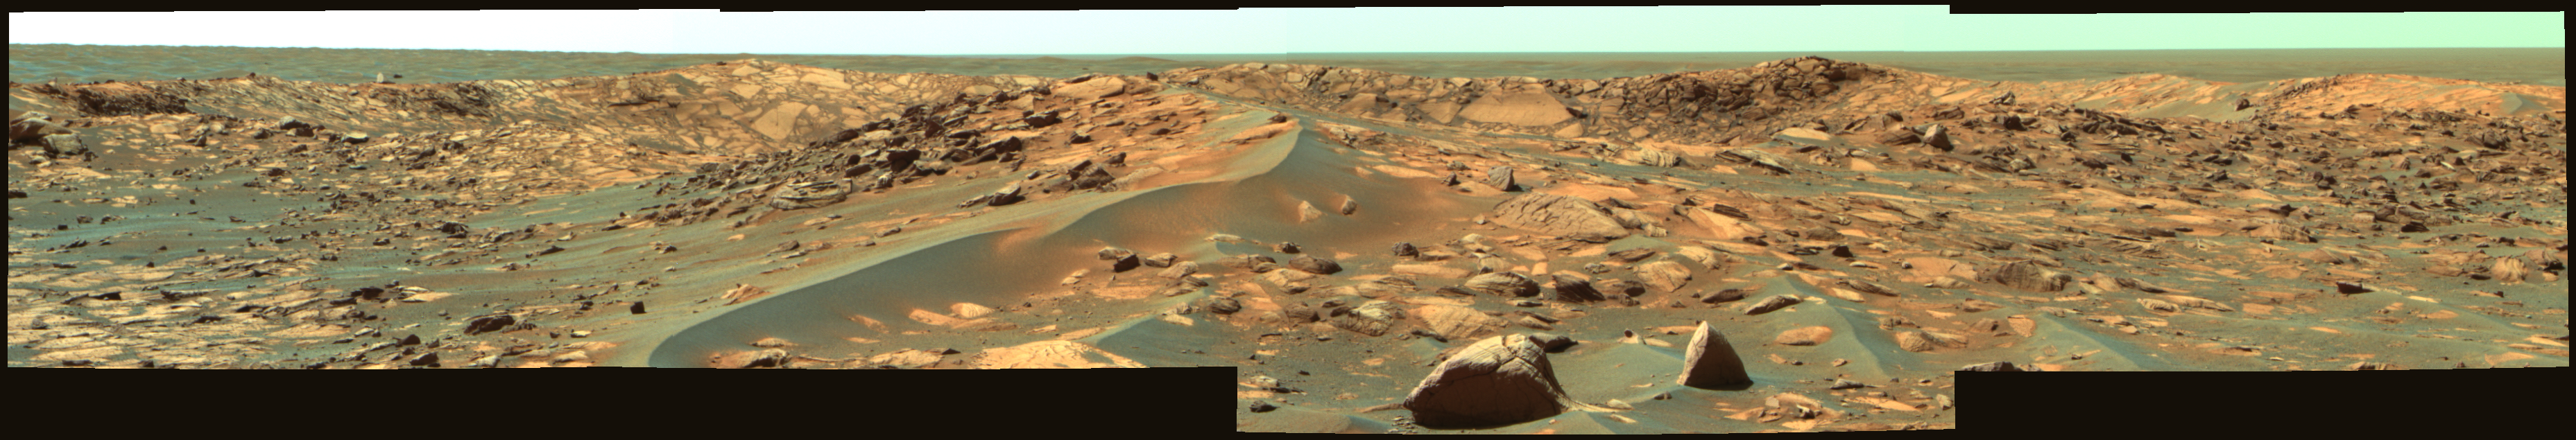

Opportunity Approaches the Bowl of Beagle Crater (False Color)

NASA’s Mars Exploration Rover Opportunity acquired this false-color image of the rim of the 35-meter (115-foot) diameter Beagle Crater on Martian day, or sol, 894 (July 30, 2006) using the panoramic camera’s 753-nanometer, 535-nanometer, and 432-nanometer filters. At the time the rover was about 25 meters (82 feet) from Beagle Crater, looking east-southeast. The image reveals ejecta blocks near the rover, the largest of which is about 50 centimeters (20 inches) across. The image also shows a portion of the eastern interior rim of Beagle Crater, which appears composed of jumbled, angular blocks of brighter and darker outcrop rocks. The rover will drive to the rim of Beagle and acquire an extensive color panorama of the crater rim and interior in the coming sols.

Credit: NASA/JPL-Caltech/Cornell